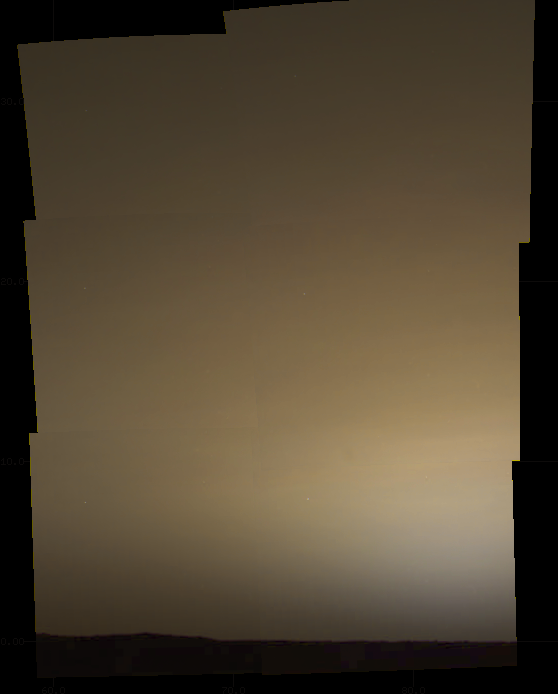

True Color of Mars – Pathfinder Sol 39 Sunrise

Sunrise, sol 39. This true color, pre-sunrise image (approximately 0530LST) is composed of six images extending 30 ° in azimuth and 45 ° in elevation and shows the brownish gray predawn sky. A description of the techniques used to generate this color image from IMP data can be found in Maki et al., 1999. Note: a calibrated output device is required accurately reproduce the correct colors.

Mars Pathfinder is the second in NASA’s Discovery program of low-cost spacecraft with highly focused science goals. The Jet Propulsion Laboratory, Pasadena, CA, developed and manages the Mars Pathfinder mission for NASA’s Office of Space Science, Washington, D.C. JPL is an operating division of the California Institute of Technology (Caltech). The IMP was developed by the University of Arizona Lunar and Planetary Laboratory under contract to JPL. Peter Smith is the Principal investigator.

Photojournal note: Sojourner spent 83 days of a planned seven-day mission exploring the Martian terrain, acquiring images, and taking chemical, atmospheric and other measurements. The final data transmission received from Pathfinder was at 10:23 UTC on September 27, 1997. Although mission managers tried to restore full communications during the following five months, the successful mission was terminated on March 10, 1998.

Credit: NASA/JPL